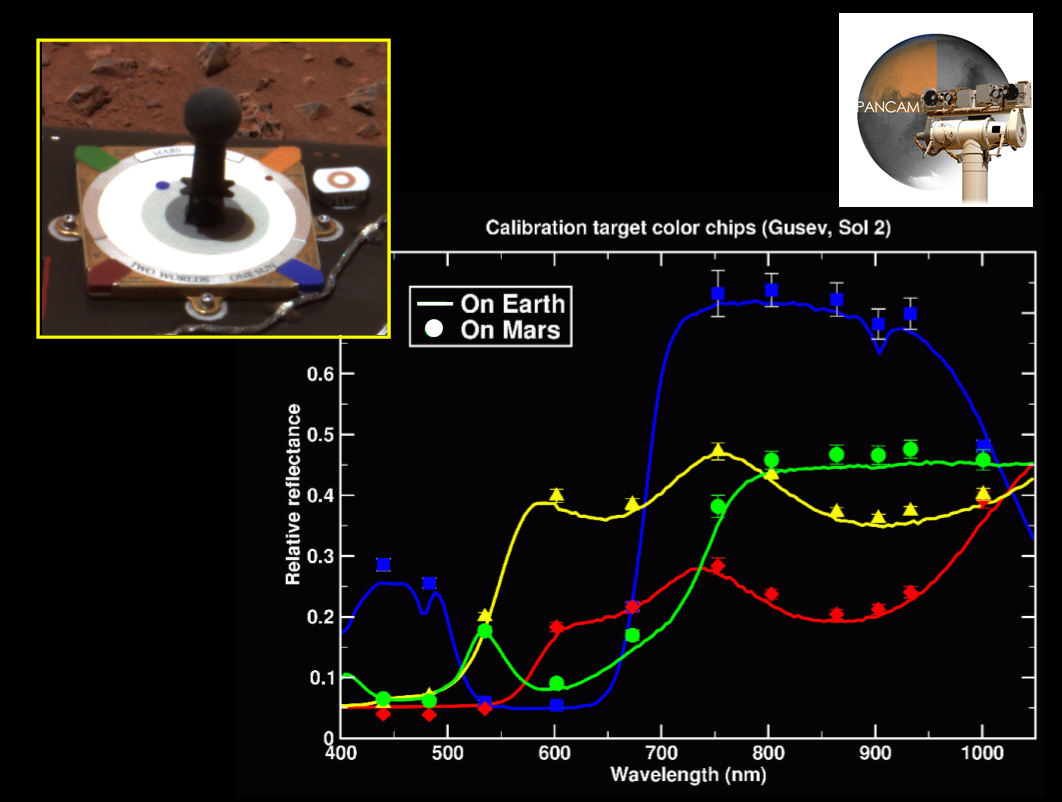

True Colors Shining Through

This image mosaic illustrates how scientists use the color calibration targets (upper left) located on both Mars Exploration Rovers to fine-tune the rovers’ sense of color. In the center, spectra, or light signatures, acquired in the laboratory of the colored chips on the targets are shown as lines. Actual data from Mars Exploration Rover Spirit’s panoramic camera is mapped on top of these lines as dots. The plot demonstrates that the observed colors of Mars match the colors of the chips, and thus approximate the red planet’s true colors. This finding is further corroborated by the picture taken on Mars of the calibration target, which shows the colored chips as they would appear on Earth.

Credit: NASA/JPL/Cornell